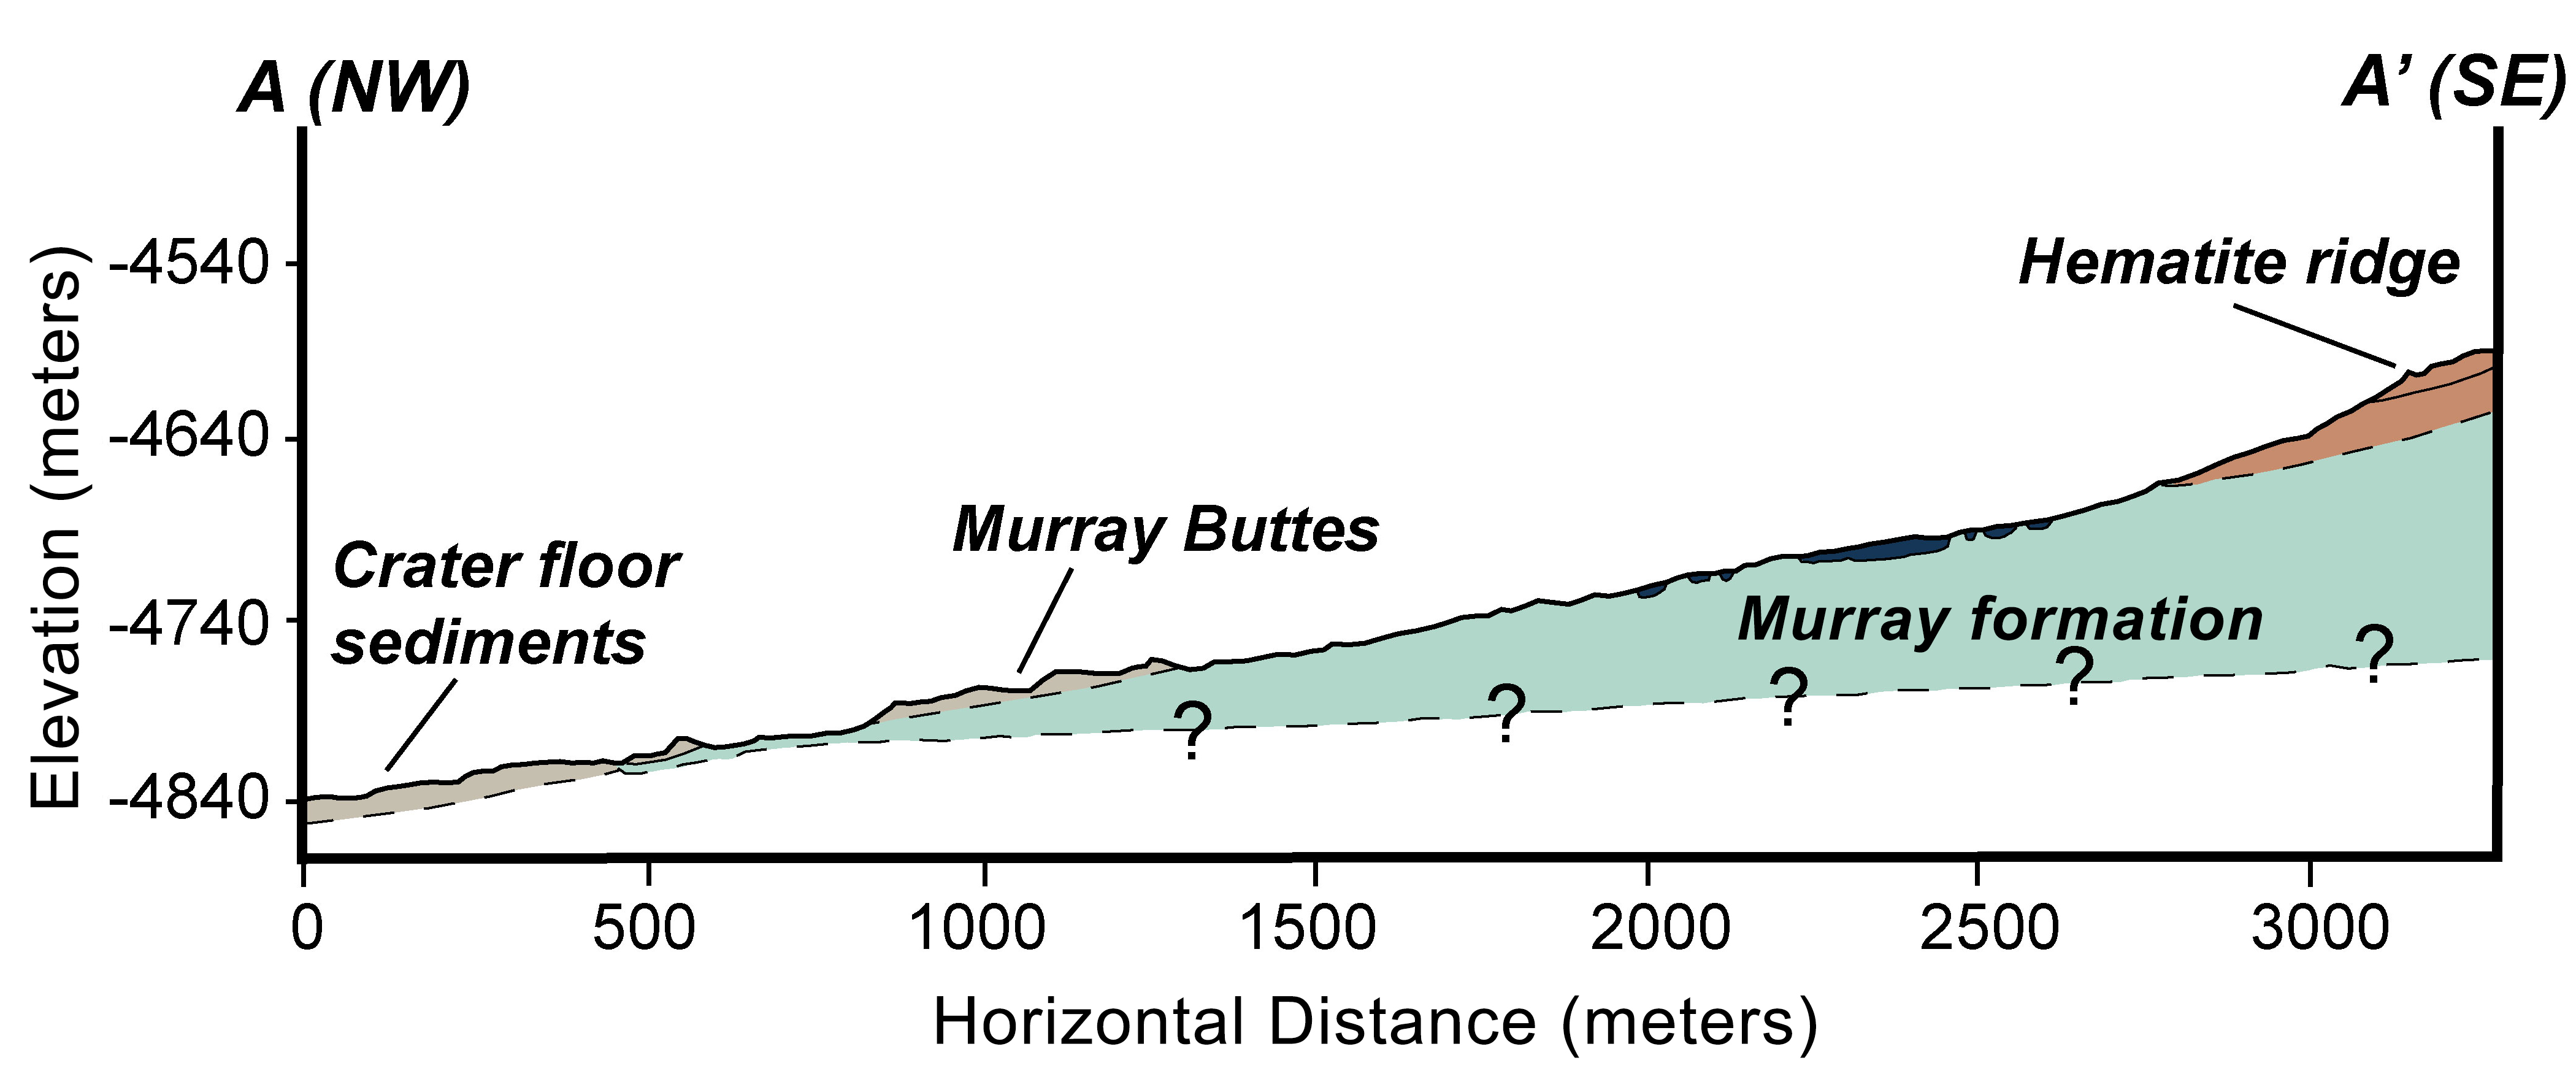

Geologic Cross-Section

This graphic shows the geologic cross-section through lower Mount Sharp on Mars, corresponding to the segment A to A’ shown in PIA18781. This cross-section provides an interpretation of the geologic relationship between the “Murray Formation,” the crater floor sediments, and the hematite ridge. The cross-sectional view also highlights the impressive thickness of the Murray Formation — around 650 feet (200 meters). NASA’s Curiosity rover will be exploring this formation.

NASA’s Jet Propulsion Laboratory, a division of the California Institute of Technology, Pasadena, manages the Mars Science Laboratory Project for NASA’s Science Mission Directorate, Washington. JPL designed and built the project’s Curiosity rover.

Credit: NASA/JPL-Caltech